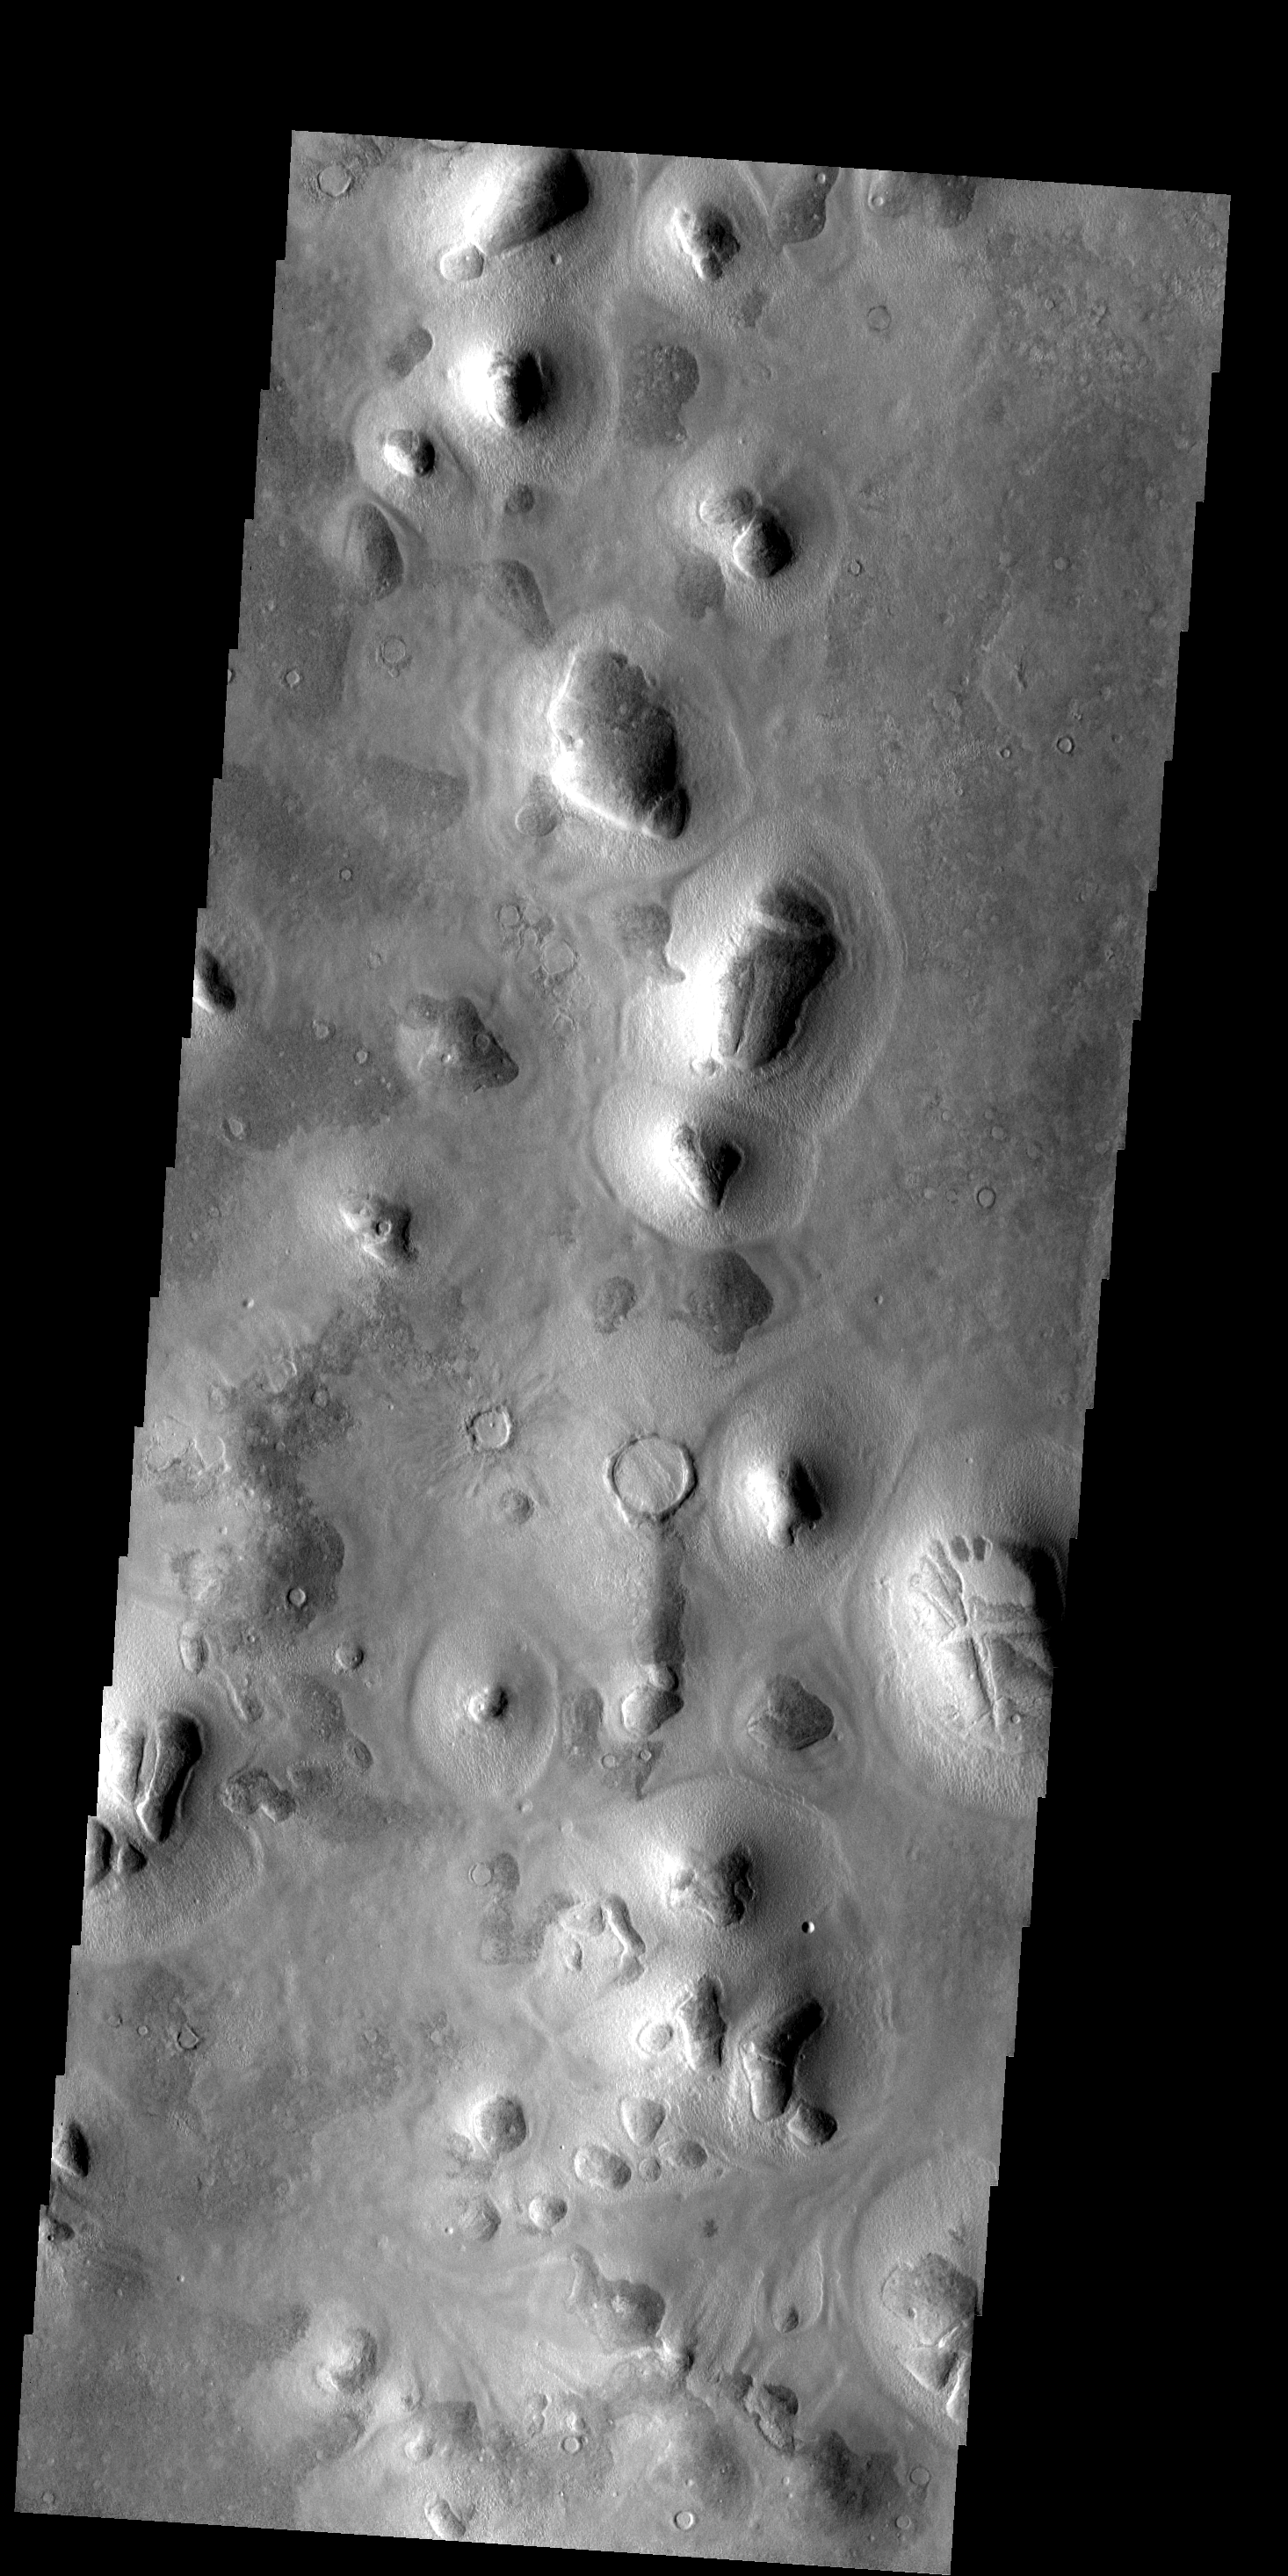

Phlegra Montes

These small hills and surrounding debris aprons are called Phlegra Montes.

Image information: VIS instrument. Latitude 45.6N, Longitude 168.7E. 19 meter/pixel resolution.

Please see the THEMIS Data Citation Note for details on crediting THEMIS images.

Note: this THEMIS visual image has not been radiometrically nor geometrically calibrated for this preliminary release. An empirical correction has been performed to remove instrumental effects. A linear shift has been applied in the cross-track and down-track direction to approximate spacecraft and planetary motion. Fully calibrated and geometrically projected images will be released through the Planetary Data System in accordance with Project policies at a later time.

NASA’s Jet Propulsion Laboratory manages the 2001 Mars Odyssey mission for NASA’s Office of Space Science, Washington, D.C. The Thermal Emission Imaging System (THEMIS) was developed by Arizona State University, Tempe, in collaboration with Raytheon Santa Barbara Remote Sensing. The THEMIS investigation is led by Dr. Philip Christensen at Arizona State University. Lockheed Martin Astronautics, Denver, is the prime contractor for the Odyssey project, and developed and built the orbiter. Mission operations are conducted jointly from Lockheed Martin and from JPL, a division of the California Institute of Technology in Pasadena.

Credit: NASA/JPL/ASU